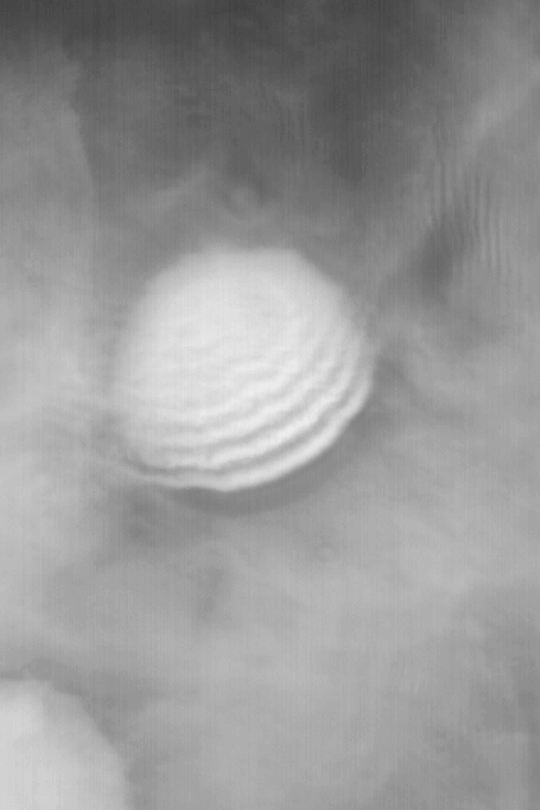

Crater with Wavy Fog

MGS MOC Release No. MOC2-424, 17 July 2003

Craters near the edge of the retreating south polar seasonal frost cap often have fog in them, this time of year. This Mars Global Surveyor (MGS) Mars Orbiter Camera (MOC) wide angle red image was acquired just a few days ago on July 13, 2003. It shows a crater, 36 km (22 mi) across, that is enveloped in fog. This picture was taken as a context frame for a high resolution view that was intended to show dunes on the floor of the crater. That high resolution view was frustrated by thick fog that hid the dunes from view. This wide angle context frame shows that winds from the lower right (southeast) were blowing over the crater, causing the fog to bunch up in a wavy, rippled pattern. Winds streaming off the polar cap toward the north create a variety of patterns in the fogs formed by water ice or vapor as the seasonal cap retreats during southern spring. This picture is located at 66.4°S, 208.6°W, sunlight illuminates the scene from the upper left (northwest).

Credit: NASA/JPL/Malin Space Science Systems